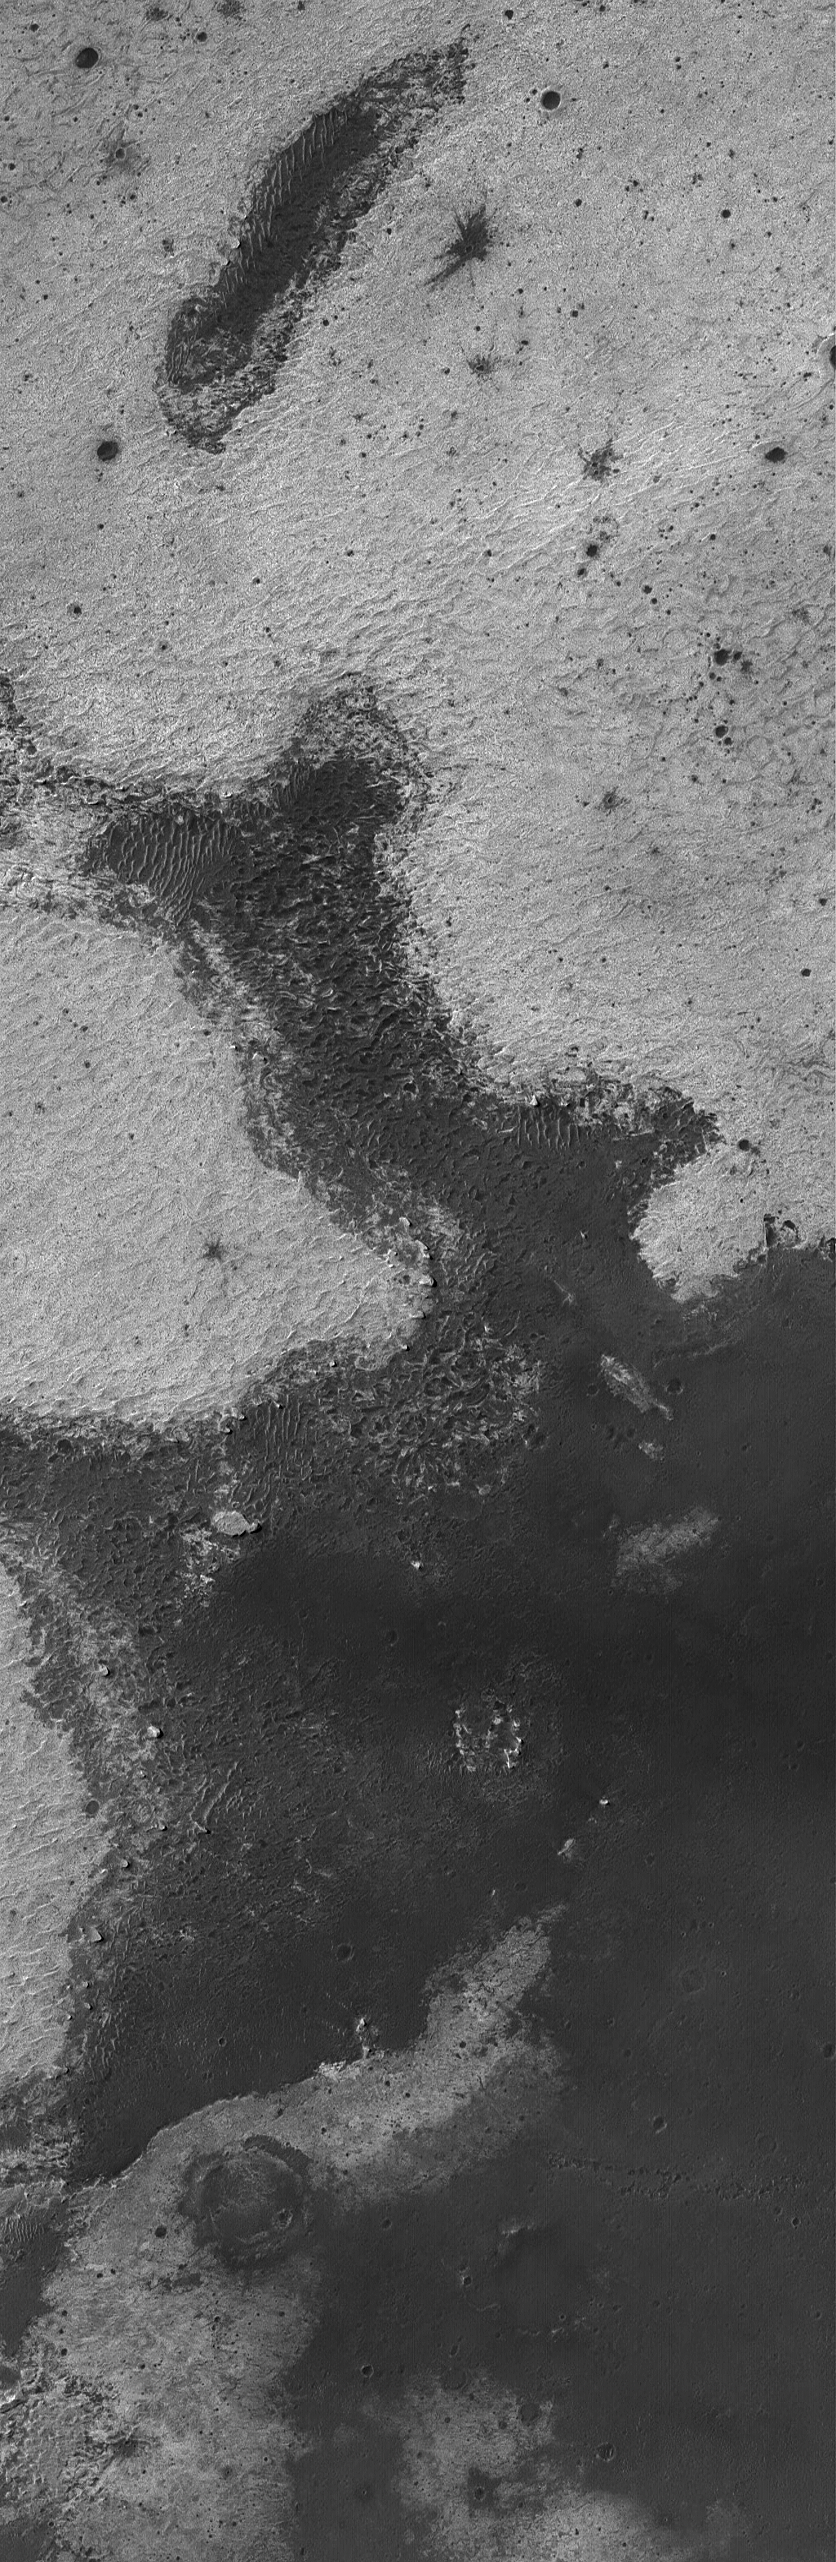

Meridiani Bedrock

23 December 2004
The Mars Exploration Rover (MER-B), Opportunity, spent much of this year exploring outcrops of light-toned, layered, sedimentary rock that occur just beneath the dark plains of Sinus Meridiani. To access these rocks, the rover had to look at the walls and rims of impact craters. Further to the north and east of where the rover landed, similar rocks outcrop at the surface — in other words, they are not covered by dark sand and granules as they are at the rover site. This Mars Global Surveyor (MGS) Mars Orbiter Camera (MOC) image shows an example from eastern Sinus Meridiani. All of the light-toned surfaces in this image are outcrops of ancient sedimentary rock. Similar rocks probably occur beneath the low albedo (dark) materials that mantle the lower-elevation surfaces in this area. This picture is located near 0.5°S, 356.7°W. The image covers an area about 3 km (1.9 mi) wide and sunlight illuminates the scene from the upper left.

Credit: NASA/JPL/Malin Space Science Systems